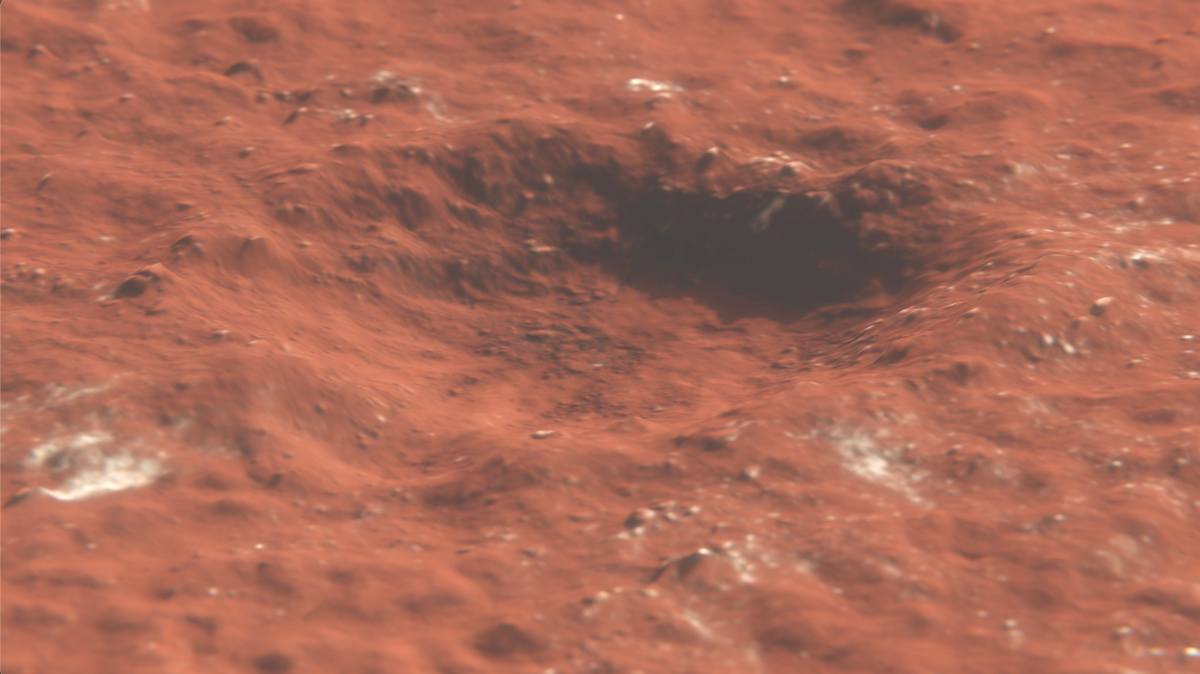

Flyover of Mars Impact Using HiRISE Data (Animation)

This animation depicts a flyover of a meteoroid impact crater on Mars that’s surrounded by boulder-size chunks of ice. The animation was created using data from the High-Resolution Imaging Science Experiment (HiRISE) camera aboard NASA’s Mars Reconnaissance Orbiter. The impact occurred on Dec. 24, 2021.

The University of Arizona, in Tucson, operates HiRISE, which was built by Ball Aerospace & Technologies Corp., in Boulder, Colorado. NASA’s Jet Propulsion Laboratory, a division of Caltech in Pasadena, California, manages the Mars Reconnaissance Orbiter Project for NASA’s Science Mission Directorate in Washington.

Credit: NASA/JPL-Caltech/University of Arizona